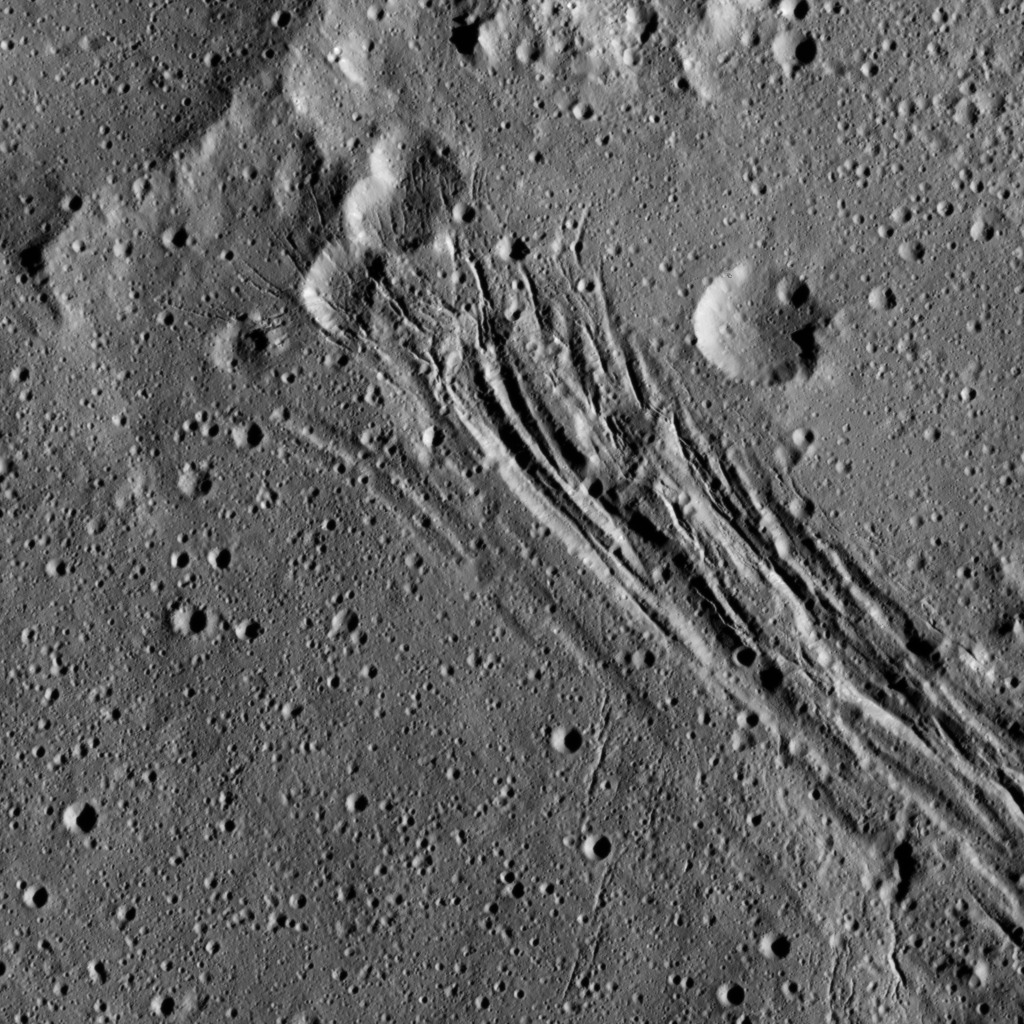

Dawn LAMO Image 197

This image, taken by NASA’s Dawn spacecraft, shows a series of linear features, which are depressions that located within the large Yalode Crater on Ceres. The Dawn team has named this collection of grooves Nar Sulcus. A “sulcus” is terrain with long, parallel fractures. The widest of the linear features is approximately 0.9 miles (1.5 kilometers) in width.

Scientists think these features formed when extensional stresses pulled the surface of Ceres apart. In the upper part of the image, the linear features cut through several impact craters, indicating that the fractures are younger than those particular craters.

The linear features are not the youngest things visible in this view, however. There are also small impact craters imprinted upon them, meaning those craters must have appeared more recently.

Yalode is 160 miles (260 kilometers) in diameter.

Dawn took this image on June 15, 2016, from its low-altitude mapping orbit, at a distance of about 240 miles (385 kilometers) above the surface. The image resolution is 120 feet (35 meters) per pixel.

Dawn’s mission is managed by JPL for NASA’s Science Mission Directorate in Washington. Dawn is a project of the directorate’s Discovery Program, managed by NASA’s Marshall Space Flight Center in Huntsville, Alabama. UCLA is responsible for overall Dawn mission science. Orbital ATK, Inc., in Dulles, Virginia, designed and built the spacecraft. The German Aerospace Center, the Max Planck Institute for Solar System Research, the Italian Space Agency and the Italian National Astrophysical Institute are international partners on the mission team.

Credit: NASA/JPL-Caltech/UCLA/MPS/DLR/IDA